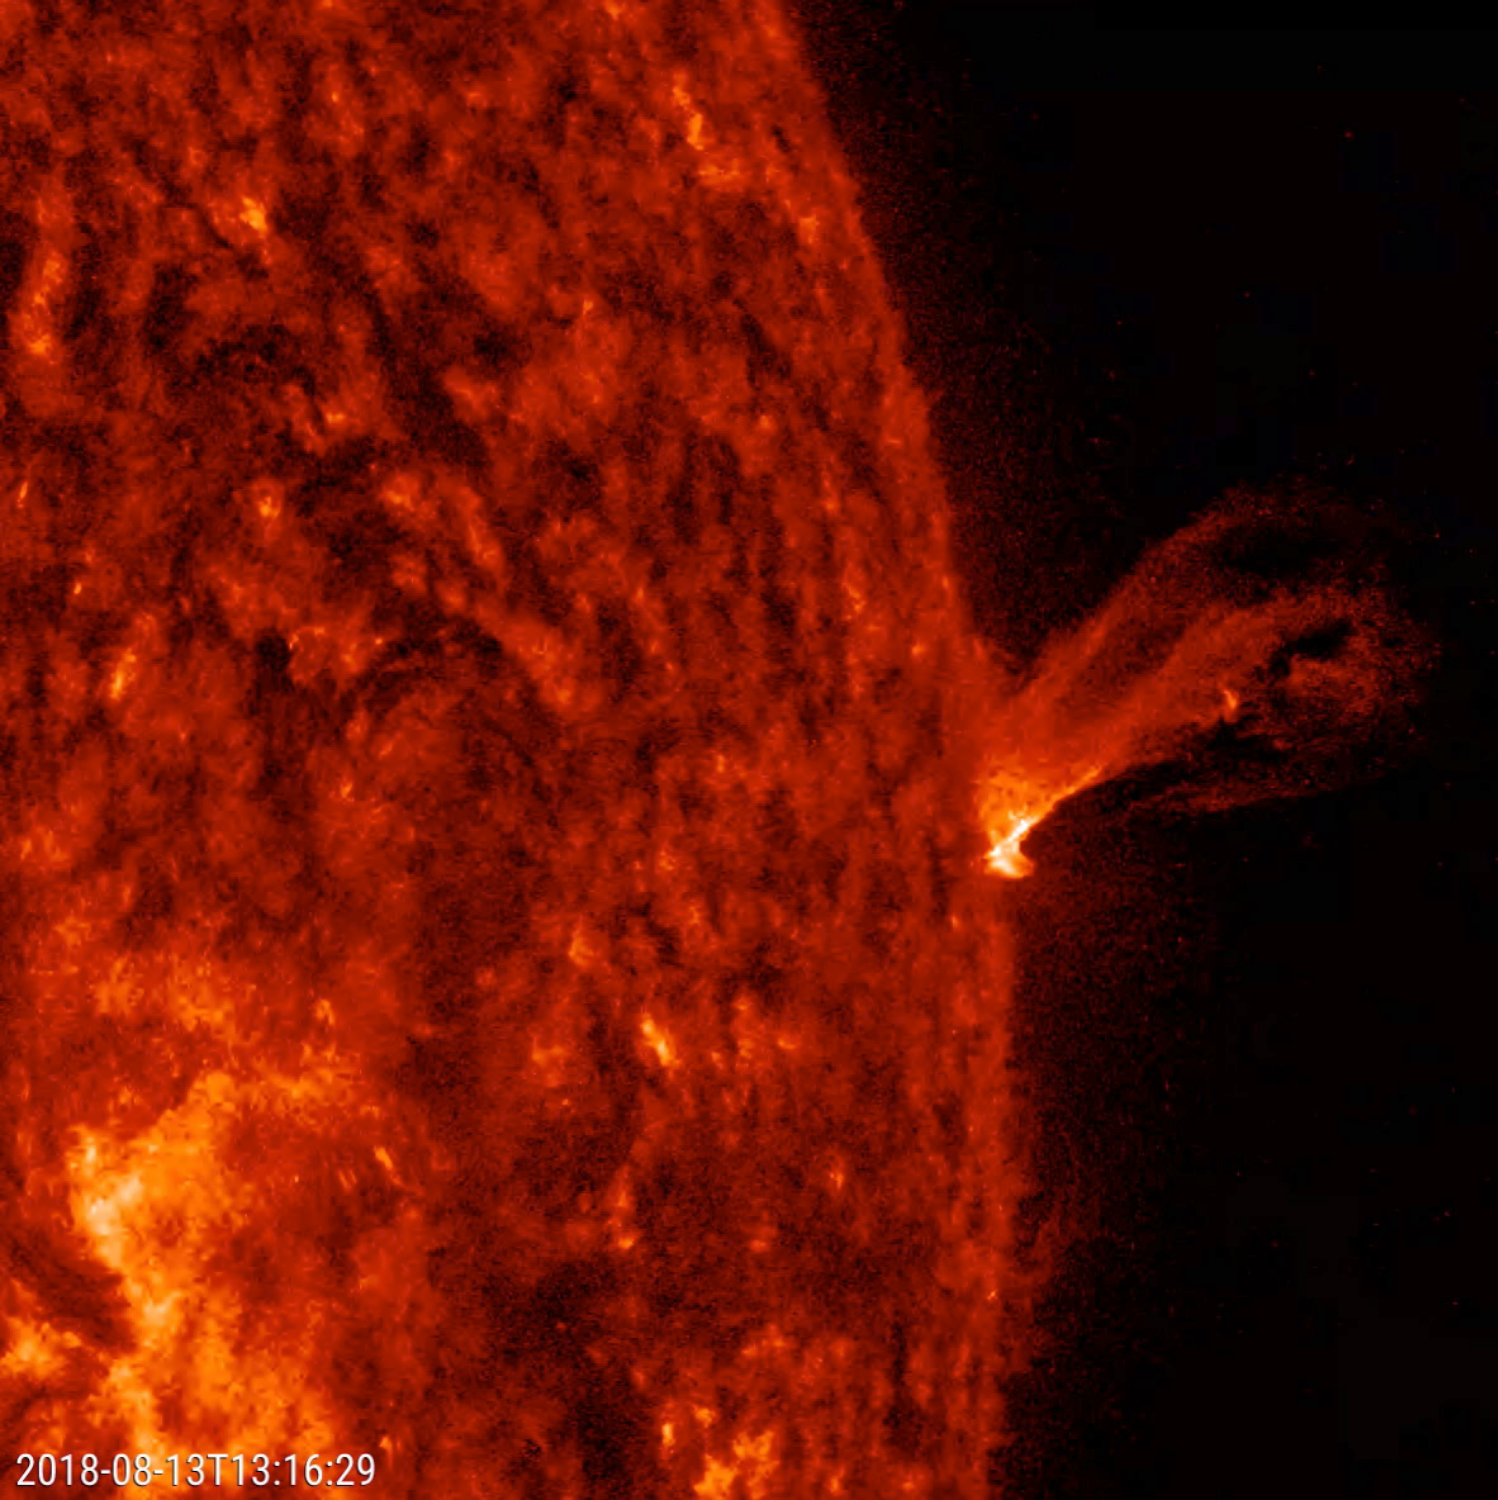

Twisting Outburst

This close-up of the Sun from a two-hour period on Aug. 13, 2018 shows a minor eruption of charged particles rising up and twisting about before falling back into the Sun. Imaged in extreme ultraviolet light, these kinds of events are difficult to see except when they occur along the sun’s edge, also known as the limb. At its peak the plasma rises several times the diameter of Earth.

Movies
PIA22673_Small_prom_spin_big.mp4
PIA22673_Small_prom_spin_sm.mp4

SDO is managed by NASA’s Goddard Space Flight Center, Greenbelt, Maryland, for NASA’s Science Mission Directorate, Washington. Its Atmosphere Imaging Assembly was built by the Lockheed Martin Solar Astrophysics Laboratory (LMSAL), Palo Alto, California.

Credit: NASA/GSFC/Solar Dynamics Observatory